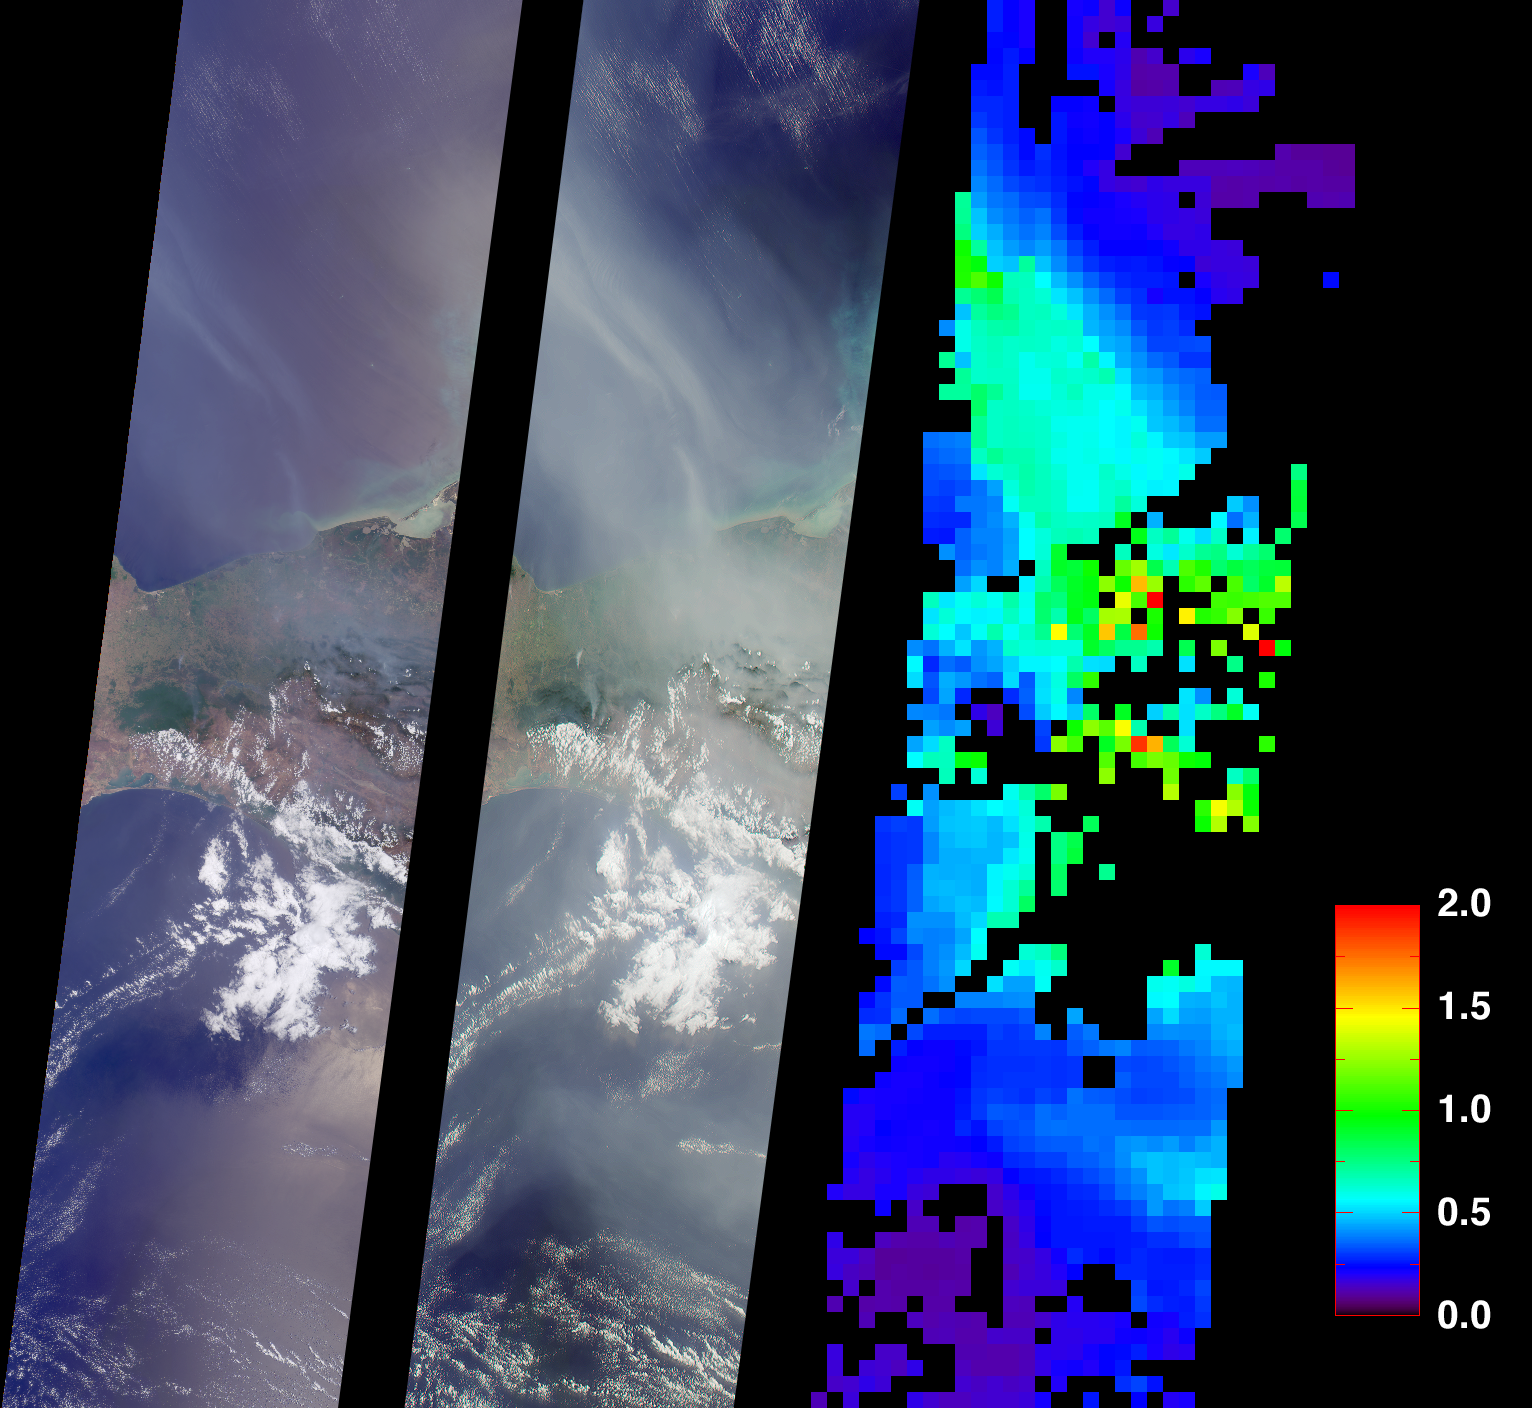

Smoke from Fires in Southern Mexico

On May 2, 2002, numerous fires in southern Mexico sent smoke drifting northward over the Gulf of Mexico. These views from the Multi-angle Imaging SpectroRadiometer illustrate the smoke extent over parts of the Gulf and the southern Mexican states of Tabasco, Campeche and Chiapas. At the same time, dozens of other fires were also burning in the Yucatan Peninsula and across Central America. A similar situation occurred in May and June of 1998, when Central American fires resulted in air quality warnings for several U.S. States.

The image on the left is a natural color view acquired by MISR’s vertical-viewing (nadir) camera. Smoke is visible, but sunglint in some ocean areas makes detection difficult. The middle image, on the other hand, is a natural color view acquired by MISR’s 70-degree backward-viewing camera; its oblique view angle simultaneously suppresses sunglint and enhances the smoke. A map of aerosol optical depth, a measurement of the abundance of atmospheric particulates, is provided on the right. This quantity is retrieved using an automated computer algorithm that takes advantage of MISR’s multi-angle capability. Areas where no retrieval occurred are shown in black.

The images each represent an area of about 380 kilometers x 1550 kilometers and were captured during Terra orbit 12616.

MISR was built and is managed by NASA’s Jet Propulsion Laboratory, Pasadena, CA, for NASA’s Office of Earth Science, Washington, DC. The Terra satellite is managed by NASA’s Goddard Space Flight Center, Greenbelt, MD. JPL is a division of the California Institute of Technology.

Credit: NASA/GSFC/LaRC/JPL, MISR Team